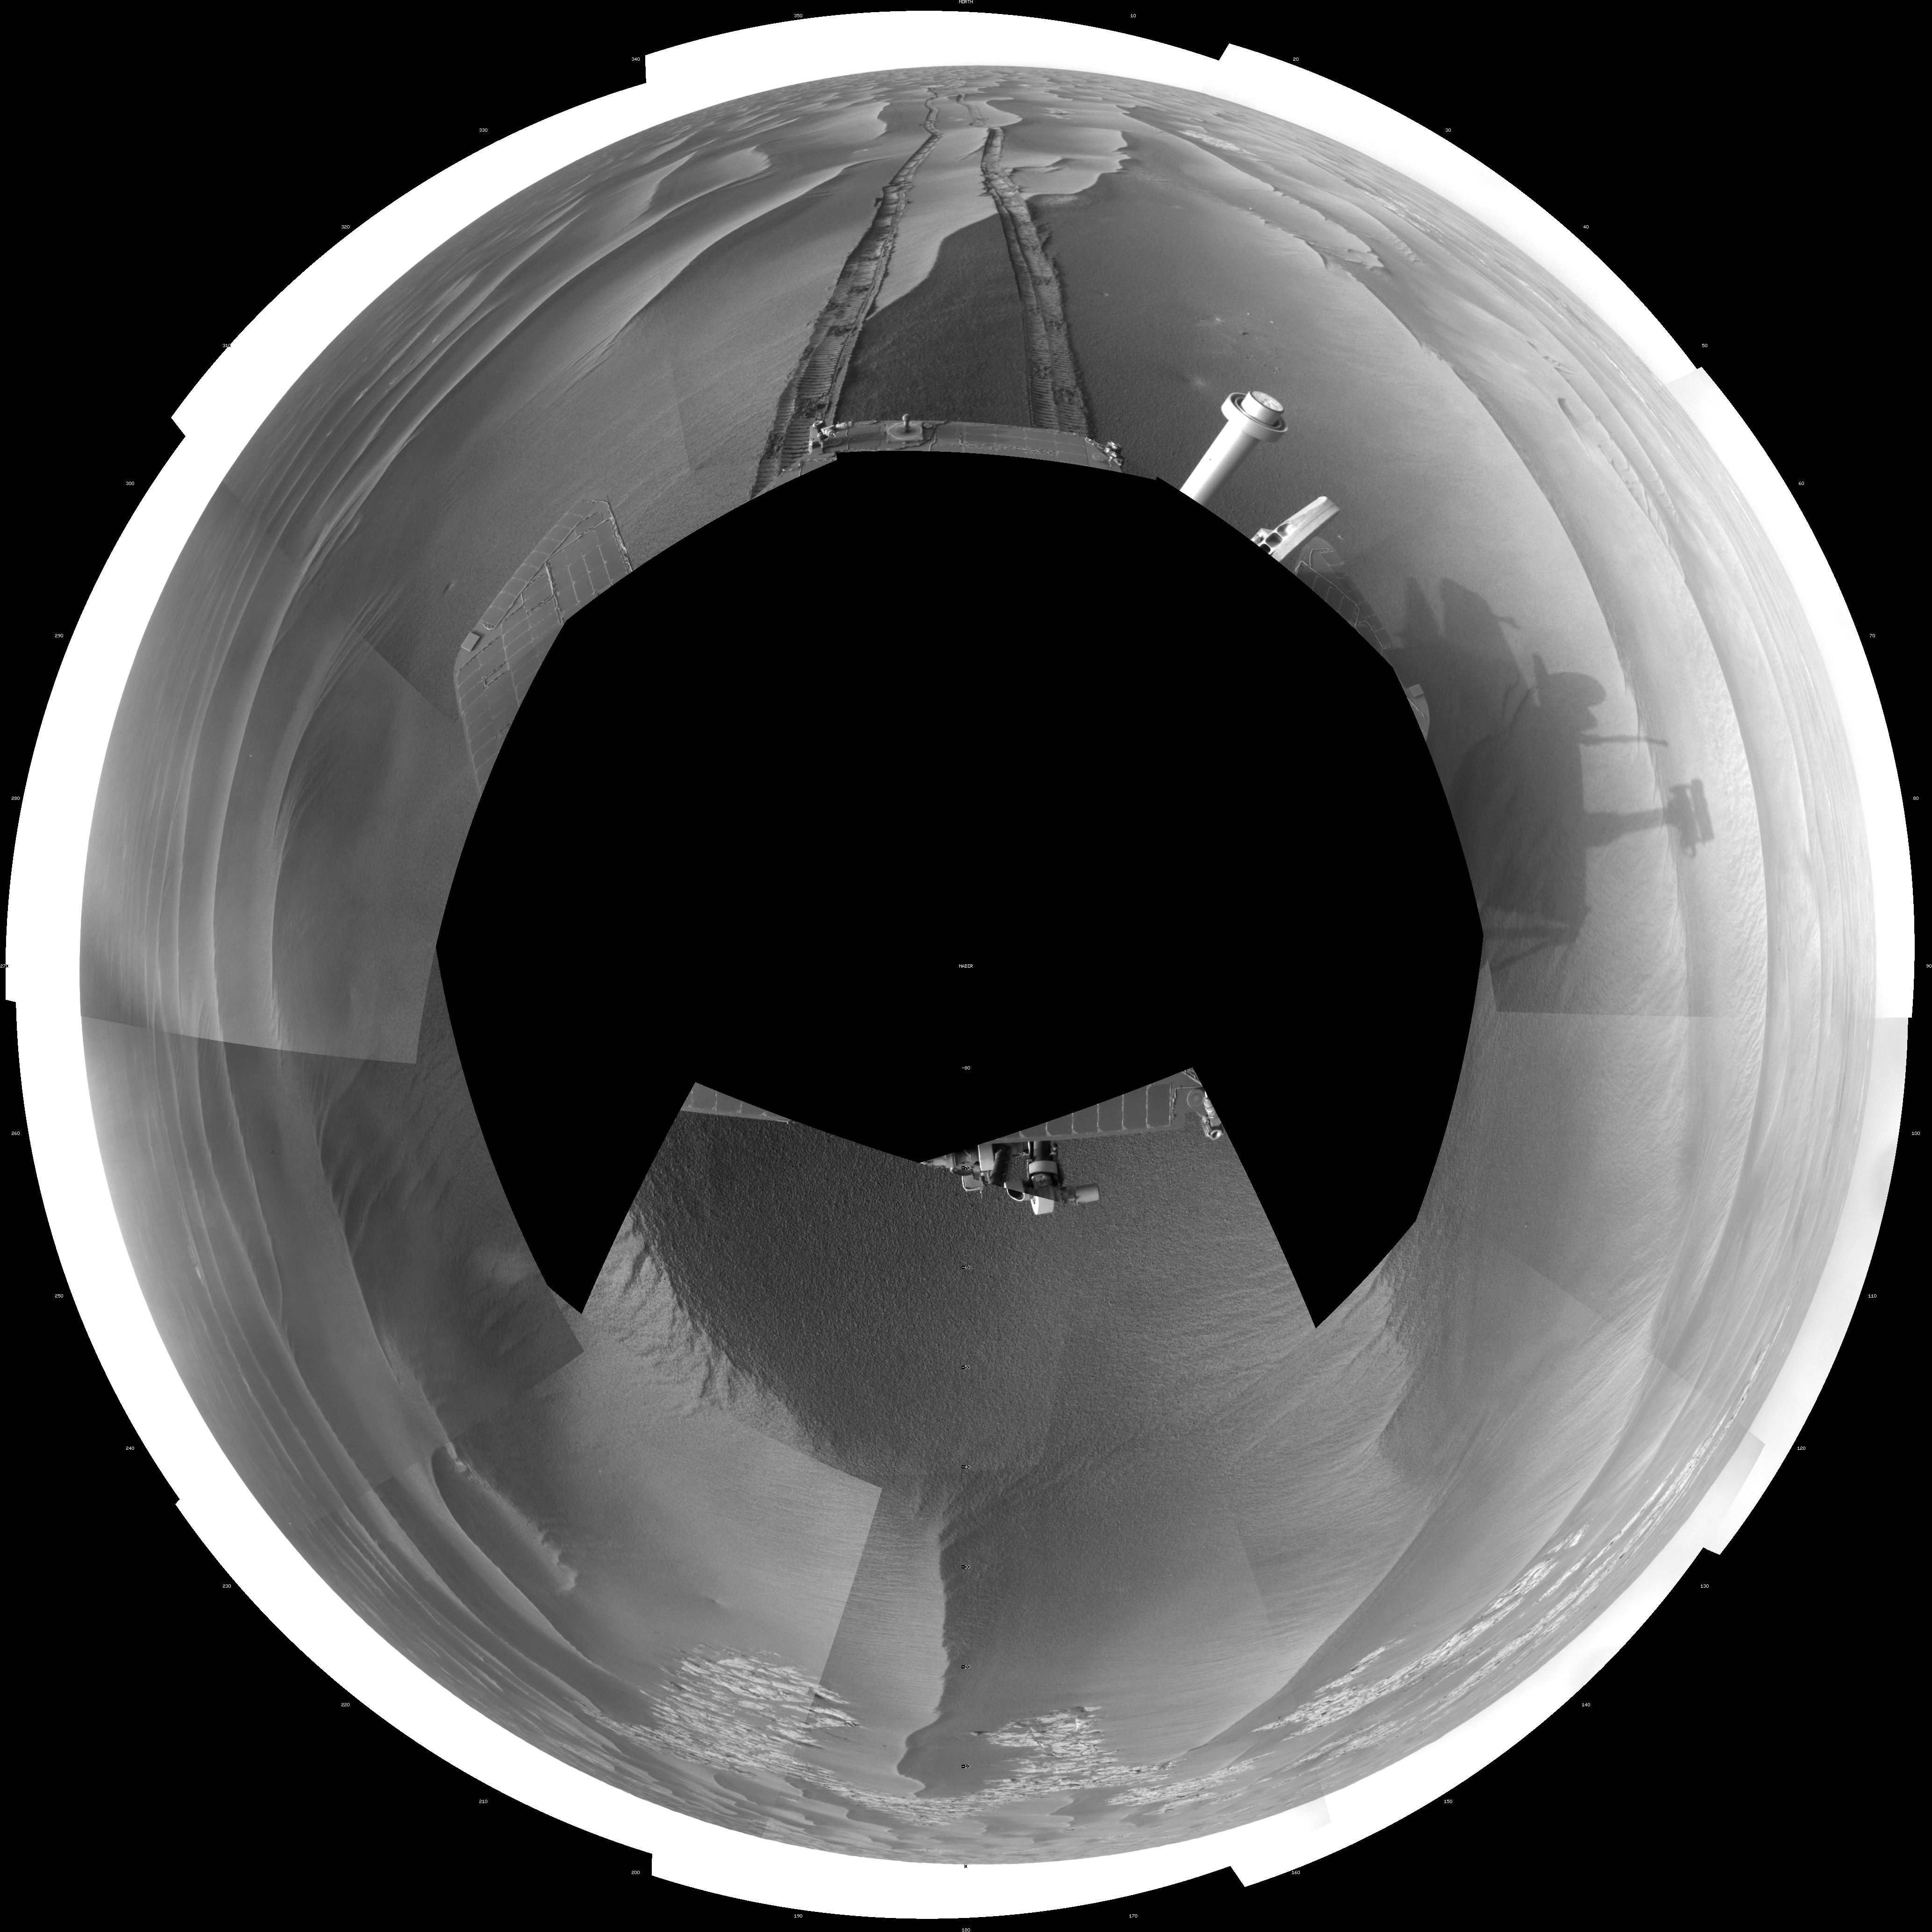

Wind-Sculpted Vicinity After Opportunity’s Sol 1797 Drive (Polar)

NASA’s Mars Exploration Rover Opportunity used its navigation camera to take the images combined into this full-circle view of the rover’s surroundings just after driving 111 meters (364 feet) on the 1,797th Martian day, or sol, of Opportunity’s surface mission (Feb. 12, 2009). North is at the center; south at both ends.

Tracks from the drive recede northward across dark-toned sand ripples in the Meridiani Planum region of Mars. Patches of lighter-toned bedrock are visible on the left and right sides of the image. For scale, the distance between the parallel wheel tracks is about 1 meter (about 40 inches).

This view is presented as a polar projection with geometric seam correction.

Credit: NASA/JPL-Caltech